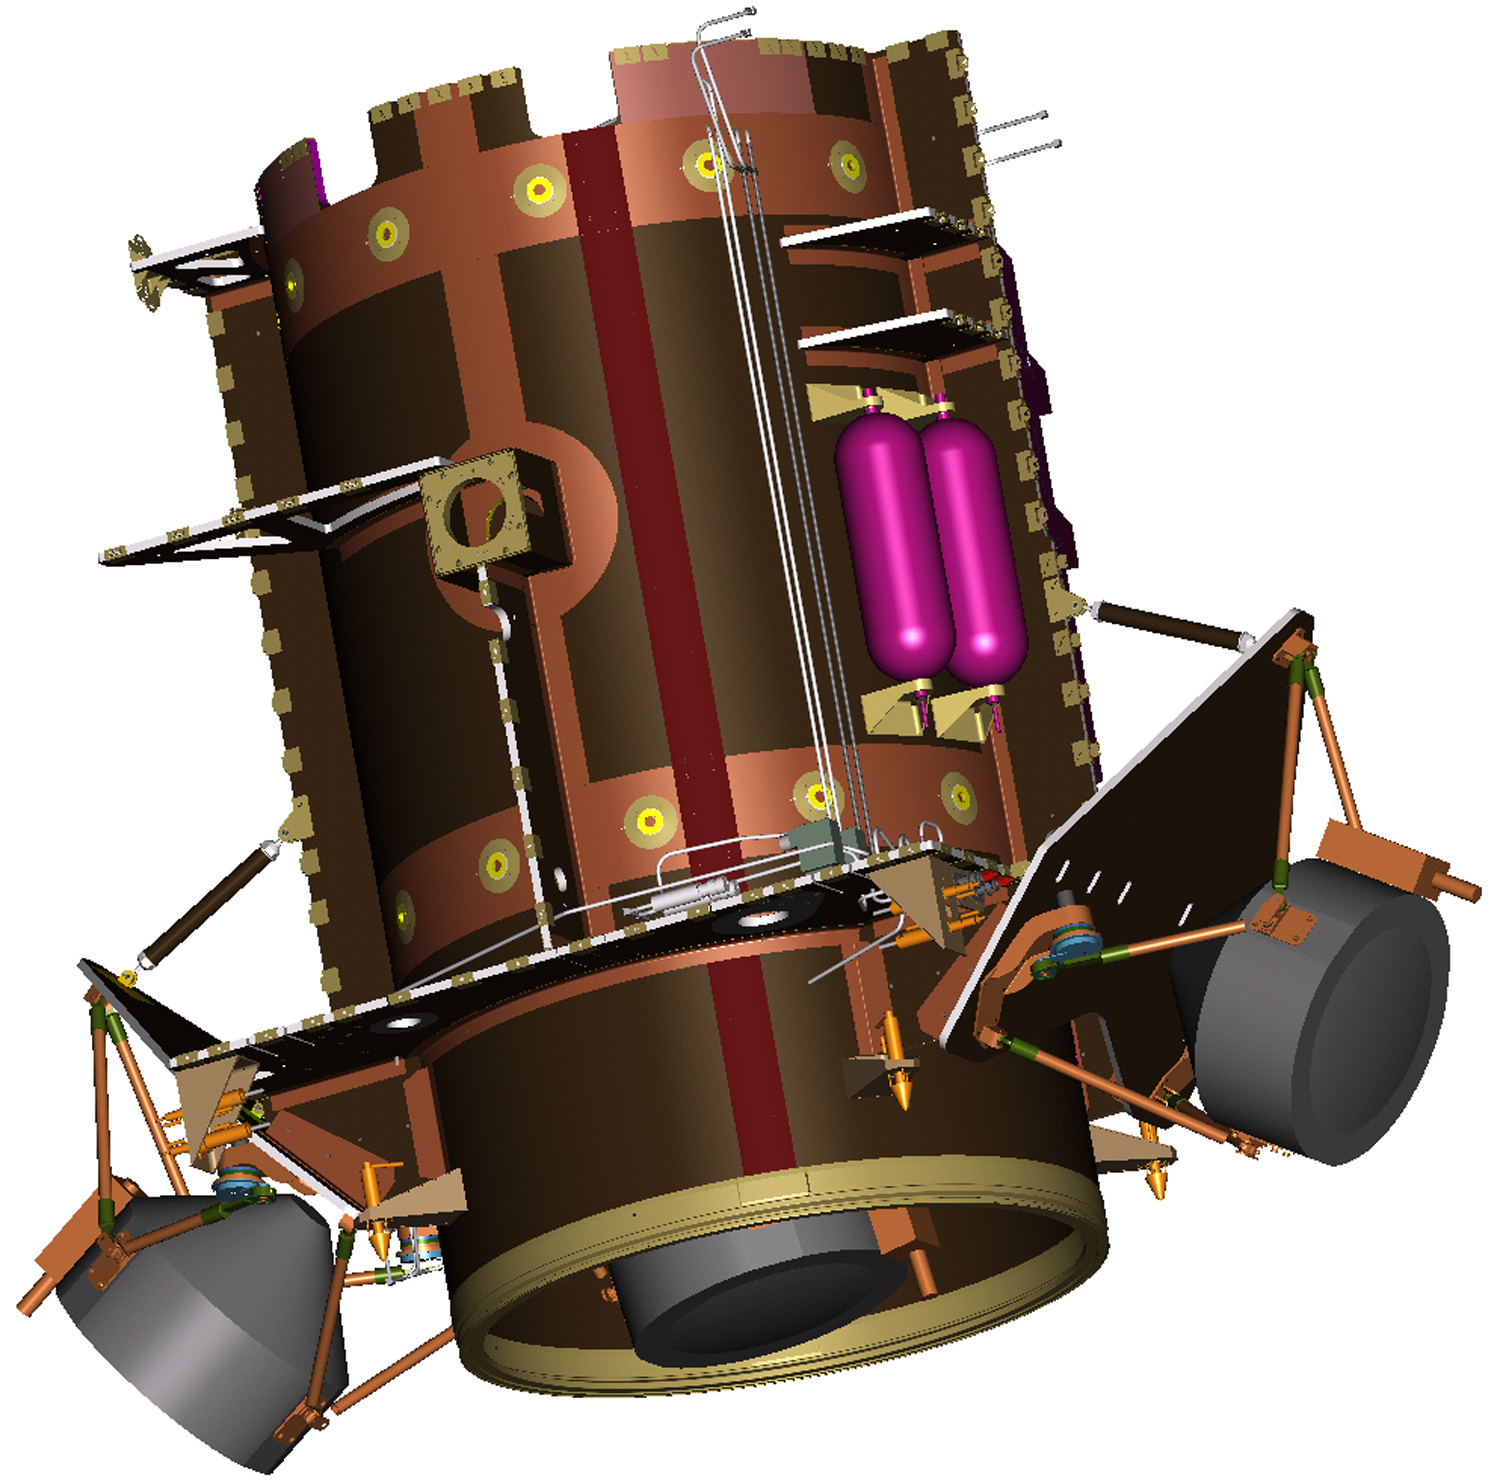

Illustration of Dawn Spacecraft Core Structure

This illustration shows the core structure with ion propulsion system installed aboard the Dawn spacecraft.

Dawn, part of NASA’s Discovery Program of competitively selected missions, was launched in 2007 to orbit the large asteroid Vesta and the dwarf planet Ceres. The two bodies have very different properties from each other. By observing them both with the same set of instruments, Dawn will probe the early solar system and specify the properties of each body.

The Dawn mission to Vesta and Ceres is managed by JPL, a division of the California Institute of Technology in Pasadena, for NASA’s Science Mission Directorate, Washington. The University of California, Los Angeles, is responsible for overall Dawn mission science. Other scientific partners include Planetary Science Institute, Tucson, Ariz.; Max Planck Institute for Solar System Research, Katlenburg-Lindau, Germany; DLR Institute for Planetary Research, Berlin; Italian National Institute for Astrophysics, Rome; and the Italian Space Agency. Orbital Sciences Corporation of Dulles, Va., designed and built the Dawn spacecraft.

Credit: NASA/JPL/Orbital Sciences Corporation